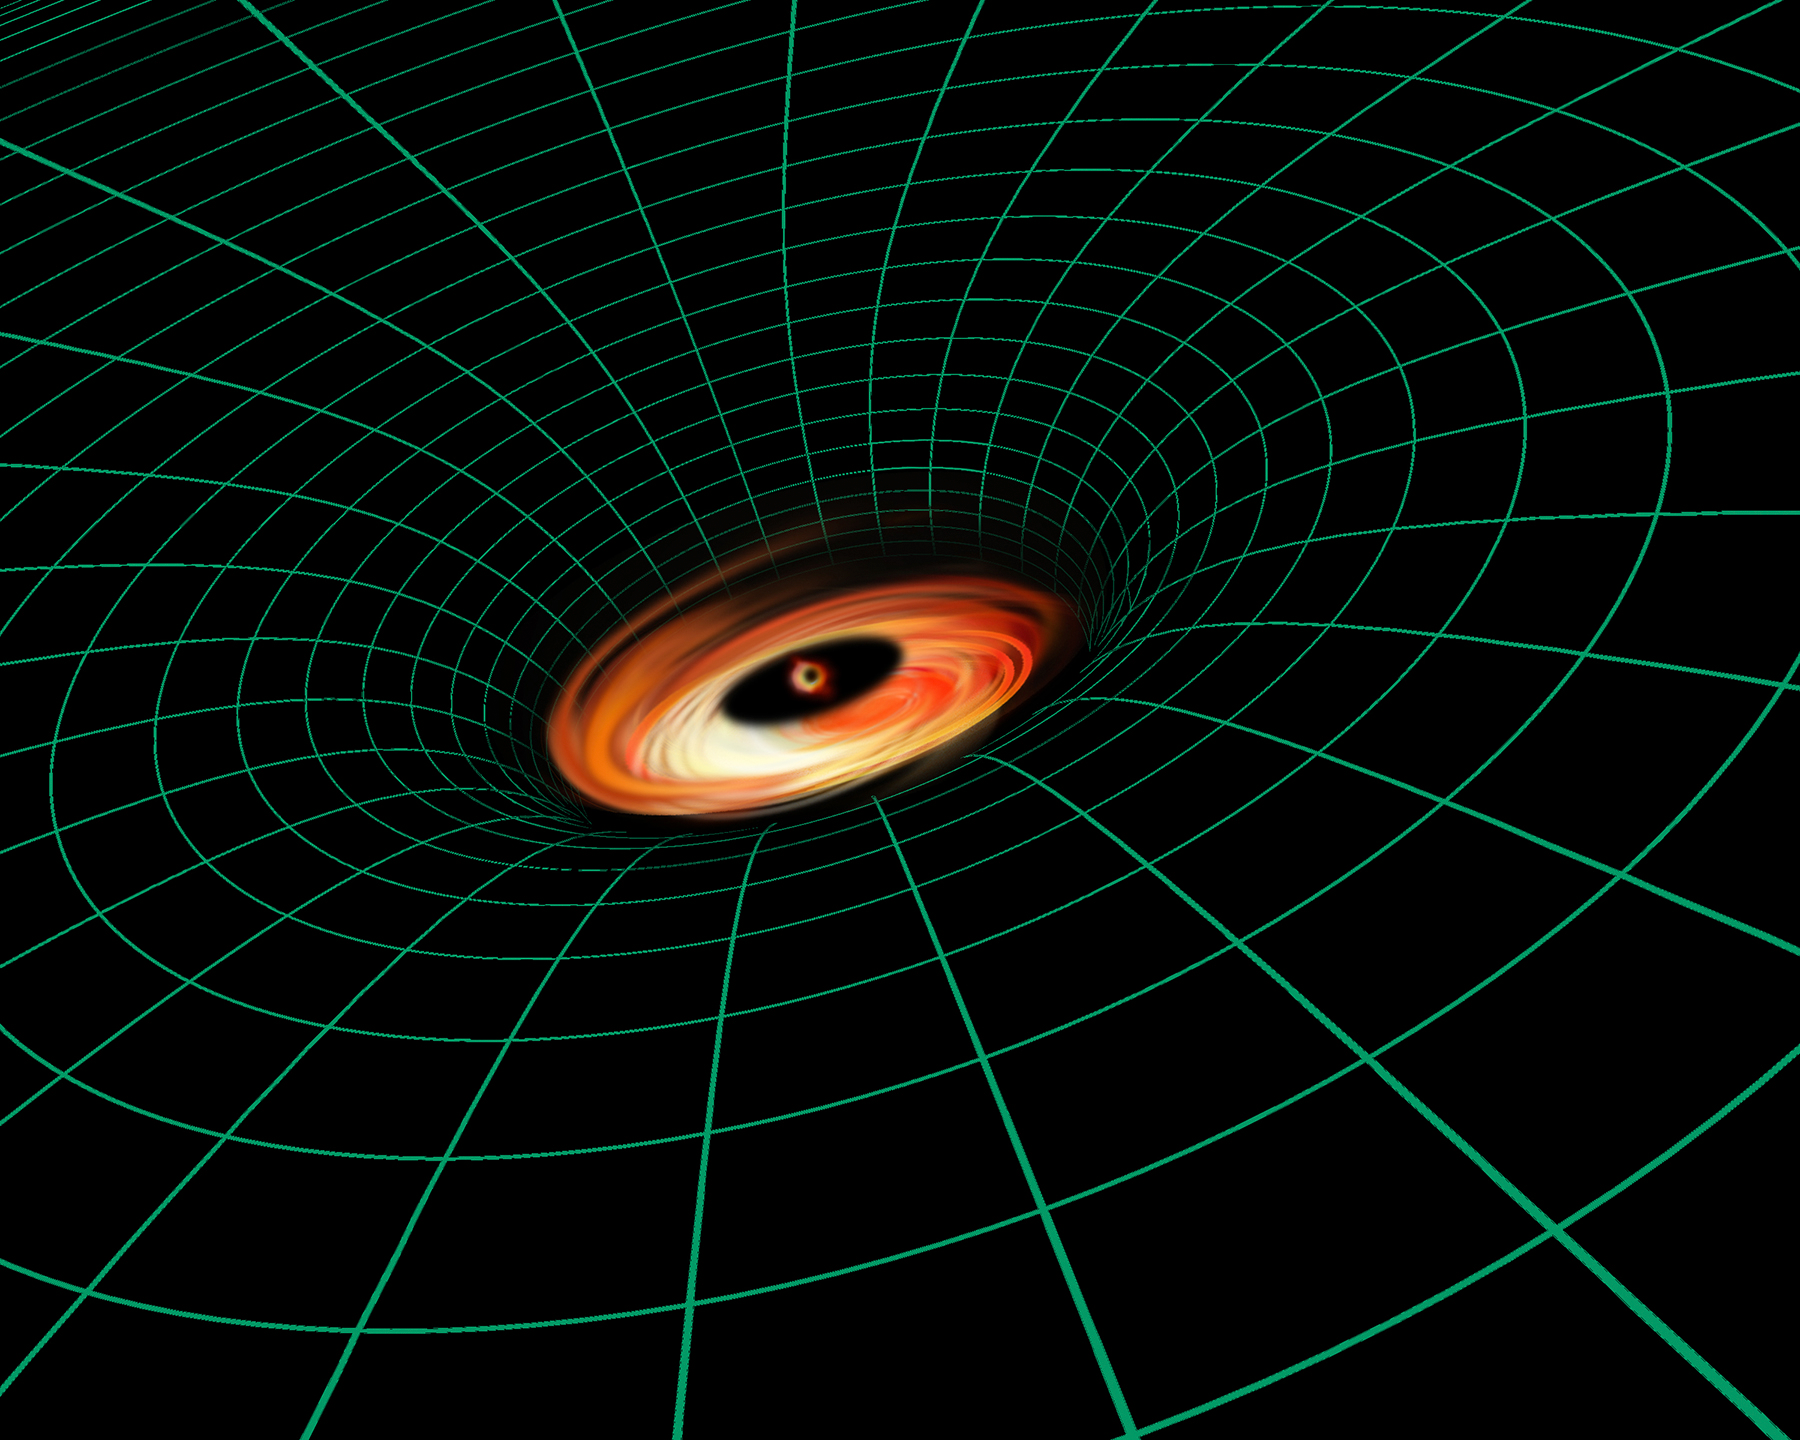

Artist’s Illustration of Black Hole in NGC 3147

This is an artist's illustration of the supermassive black hole residing at the core of spiral galaxy NGC 3147.

Hubble observations of the black hole in galaxy NGC 3147 demonstrate two of Einstein's theories of relativity. In the artist's illustration of the galaxy, the reddish-yellow features swirling around the center are the glow of light from gas trapped by the hefty black hole's powerful gravity. The black hole is embedded deep within its gravitational field, shown by the green grid that illustrates warped space. The gravitational field is so strong that light is struggling to climb out, a principal described in Einstein's theory of general relativity.

Material also is whipping so fast around the black hole that it brightens as it approaches Earth on one side of the disk and gets fainter as it moves away. This effect, called relativistic beaming, was predicted by Einstein's theory of special relativity. NGC 3147 is located 130 million light-years away in the northern circumpolar constellation Draco the Dragon.

Credit: NASA, ESA, and A. Feild and L. Hustak (STScI)